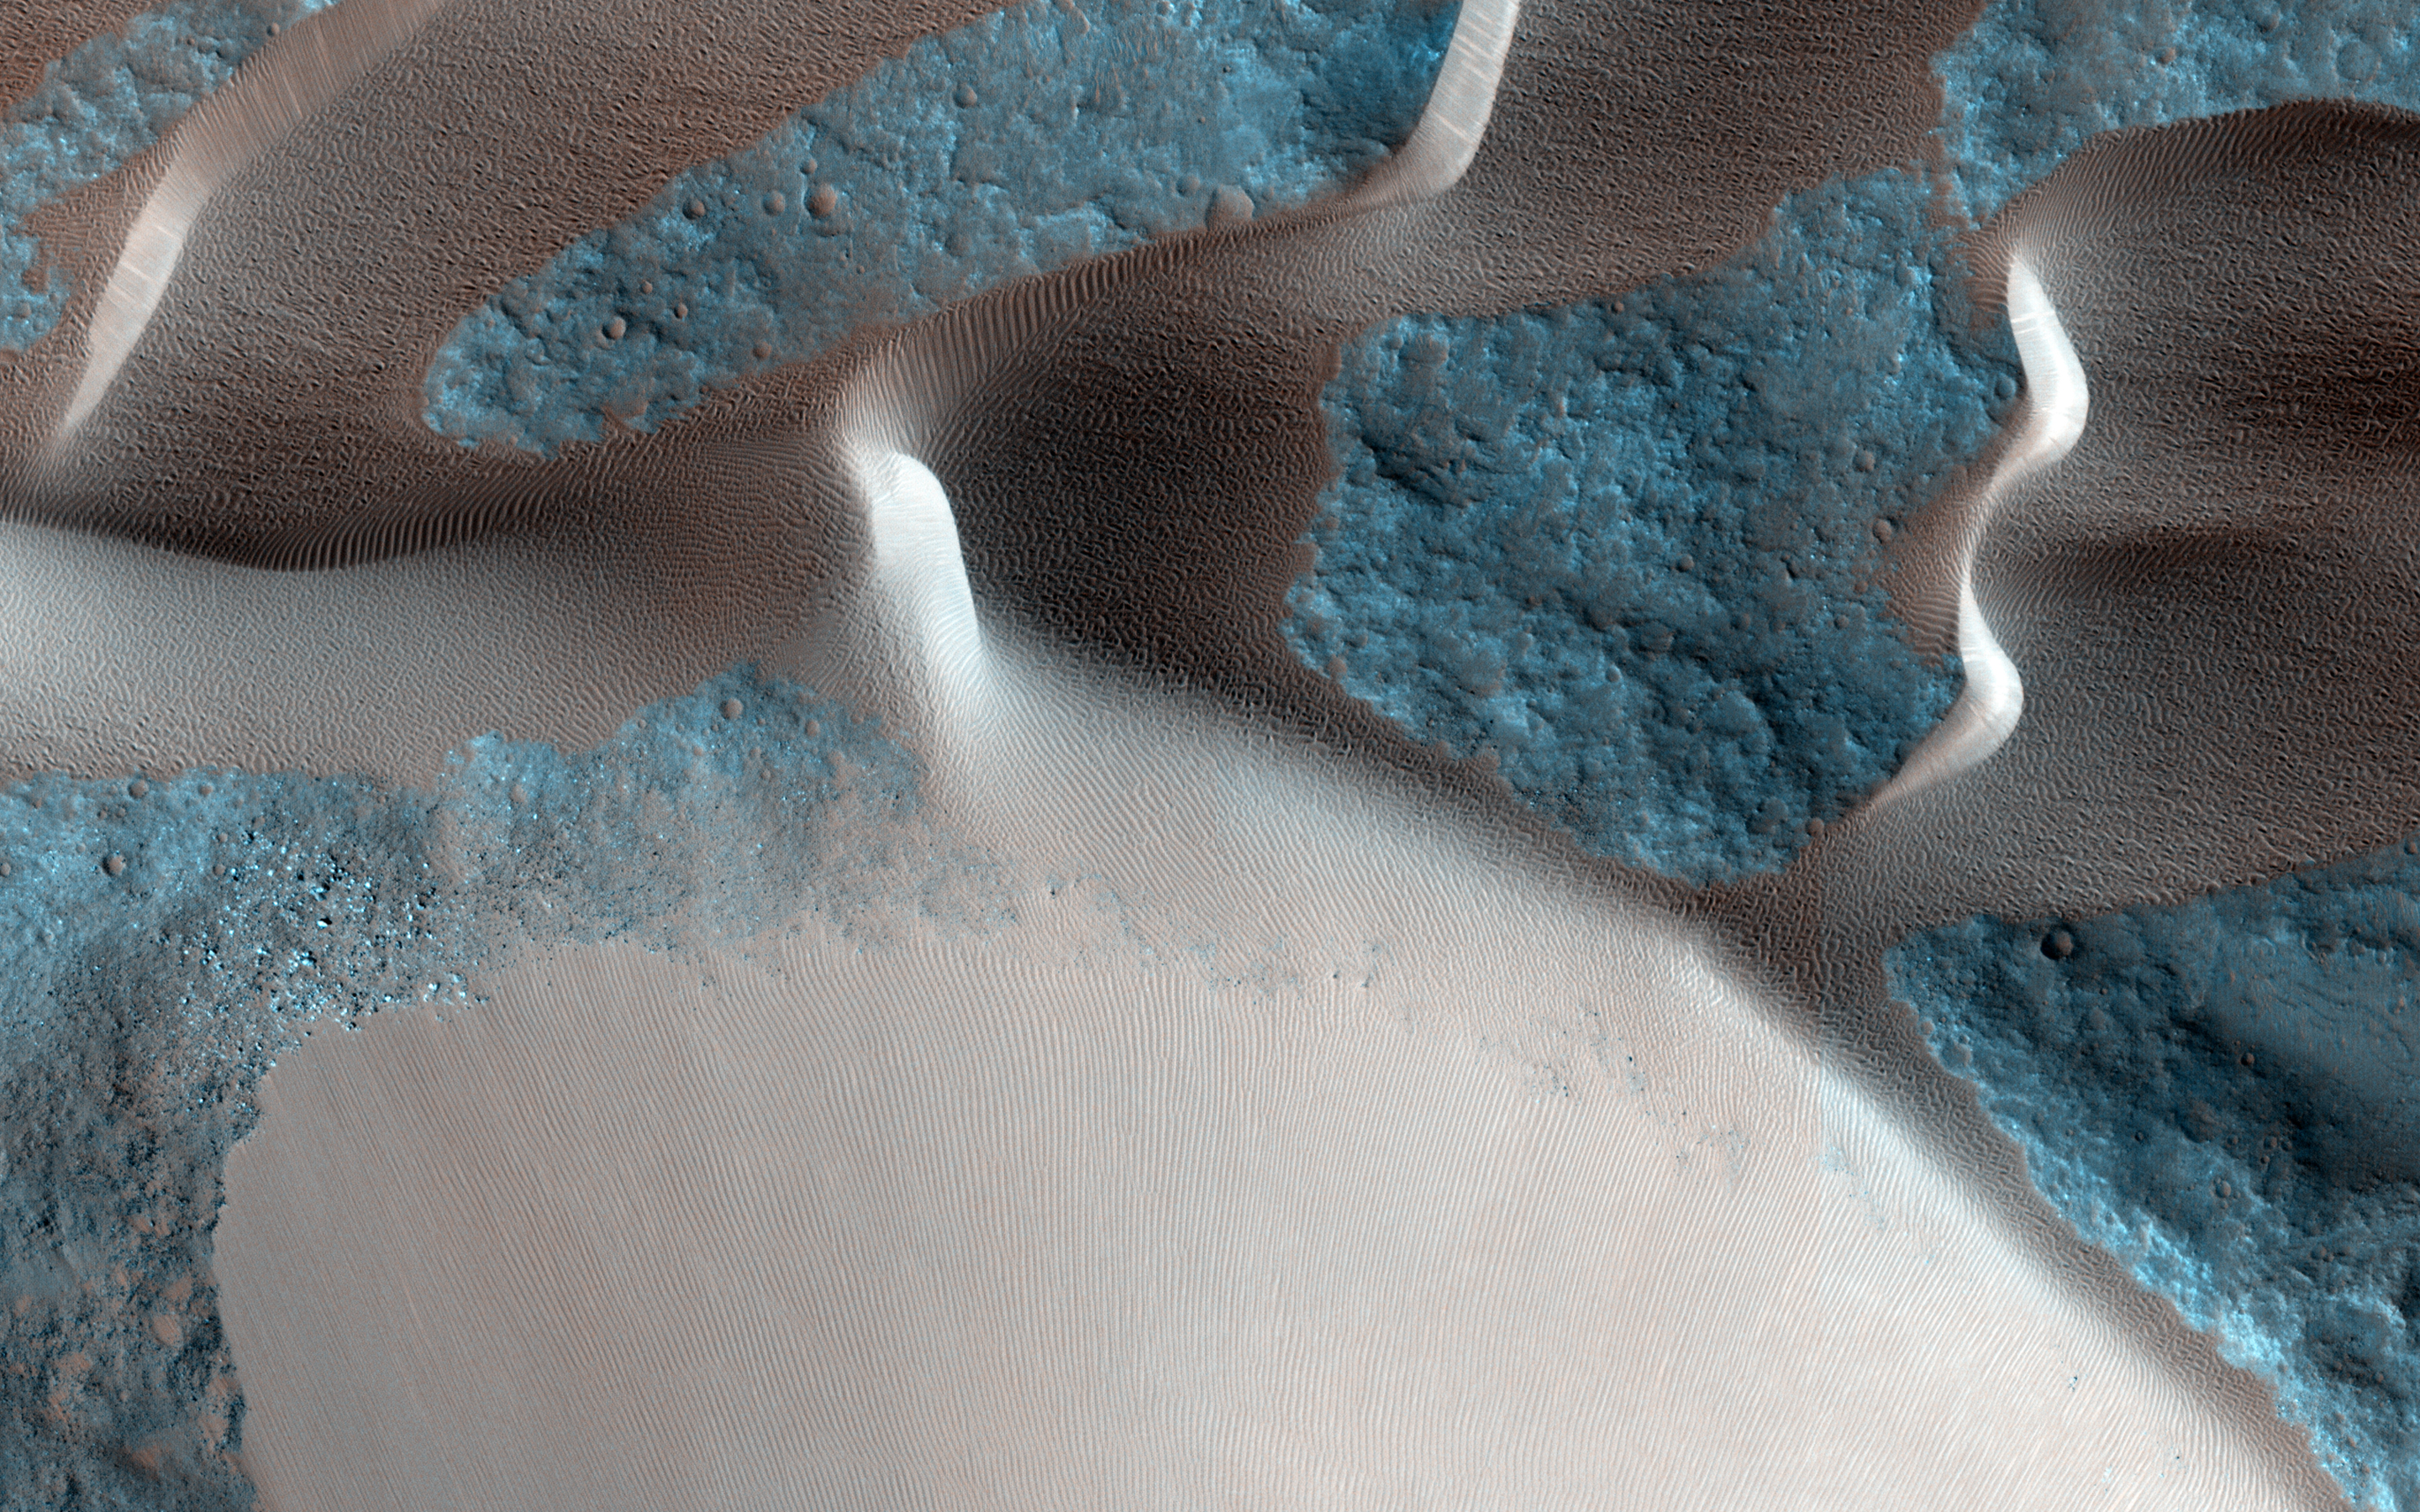

Sand Avalanches in Meroe Patera

One of the major extended-mission objectives for HiRISE has been to re-image parts of the surface to look for changes. Such observations can tell us what processes are active today. This image was acquired as part of a series to look for sand movement in Meroe Patera, not far from the active sand dunes of Nili Patera.

Our image shows that sand dunes are missing downwind (to the left) of a crater near the center of the observation, because sand falls into the crater and is trapped. Zooming in on the sand-coated crater wall and comparing it with older images revealed a surprise: several major sand flows slumped down into the crater (towards the upper left), leaving small ridges (called “levees”) along their path and rounded piles of sand at the end.

What caused these slumps? Dry ice, which is thought to cause flows in some gullies and the North polar dunes, does not occur this close to the equator. There is no sign of recurring slope lineae, the leading candidates for liquid on the Martian surface. Instead, it is most likely that these were dry flows. They are far larger than the avalanches commonly seen on sand dunes, typified by the shorter light streaks visible in the lower left part of the “after” image, so they might have been triggered by a Mars-quake or an unusually strong wind.

The University of Arizona, Tucson, operates HiRISE, which was built by Ball Aerospace & Technologies Corp., Boulder, Colo. NASA’s Jet Propulsion Laboratory, a division of the California Institute of Technology in Pasadena, manages the Mars Reconnaissance Orbiter Project for NASA’s Science Mission Directorate, Washington.

Credit: NASA/JPL-Caltech/University of Arizona